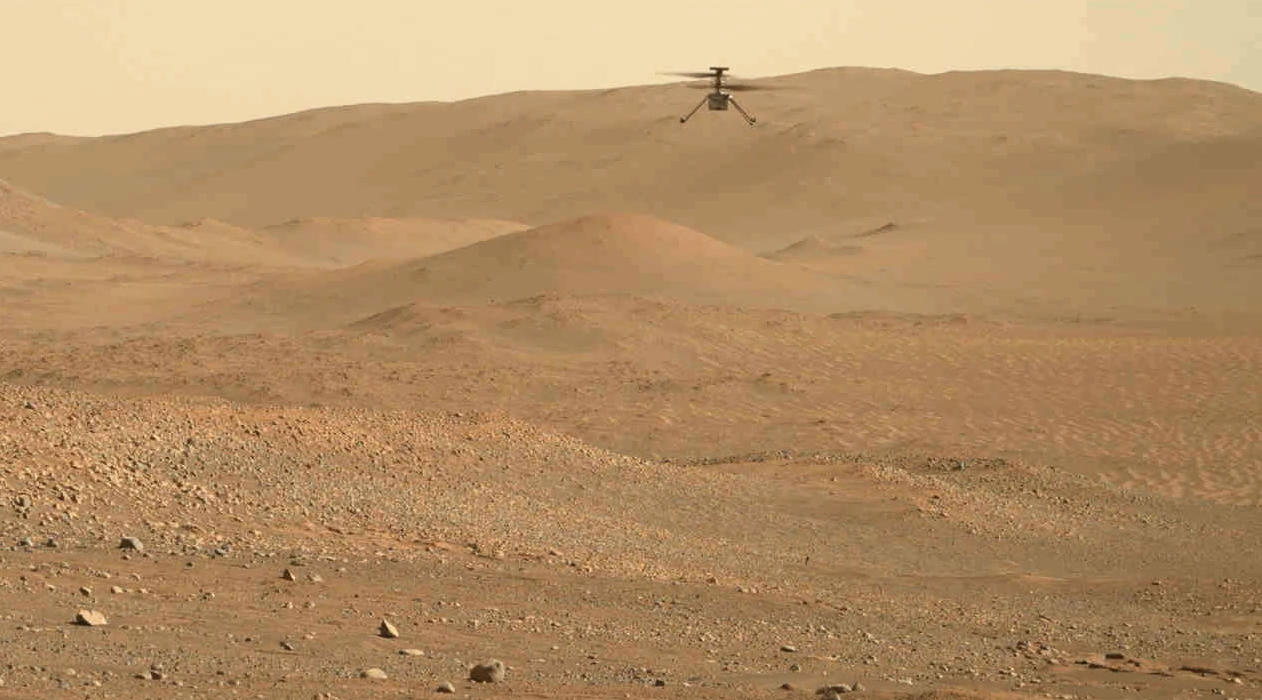

Perseverance Rover Watches Ingenuity Mars Helicopter’s 54th Flight

NASA’s Perseverance Mars rover captured this video of the Ingenuity Mars Helicopter’s 54th flight on Aug. 3, 2023. After performing a preflight “wiggle check” with its rotors, the helicopter takes off, hovers at an altitude of 16 feet (5 meters), and rotates to the left, before touching back down. The mission conducted the short pop-up flight to check Ingenuity’s navigation system.

The video was captured by the rover’s Mastcam-Z imager from a distance of about 180 feet (55 meters).

Arizona State University in Tempe leads the operations of the Mastcam-Z instrument, working in collaboration with Malin Space Science Systems in San Diego, on the design, fabrication, testing, and operation of the cameras, and in collaboration with the Niels Bohr Institute of the University of Copenhagen on the design, fabrication, and testing of the calibration targets.

A key objective for Perseverance’s mission on Mars is astrobiology, including the search for signs of ancient microbial life. The rover will characterize the planet’s geology and past climate, pave the way for human exploration of the Red Planet, and be the first mission to collect and cache Martian rock and regolith (broken rock and dust).

Subsequent NASA missions, in cooperation with ESA (European Space Agency), would send spacecraft to Mars to collect these sealed samples from the surface and return them to Earth for in-depth analysis.

The Mars 2020 Perseverance mission is part of NASA’s Moon to Mars exploration approach, which includes Artemis missions to the Moon that will help prepare for human exploration of the Red Planet.

NASA’s Jet Propulsion Laboratory, which is managed for the agency by Caltech in Pasadena, California, built and manages operations of the Perseverance rover.

Credit: NASA/JPL-Caltech/ASU/MSSS